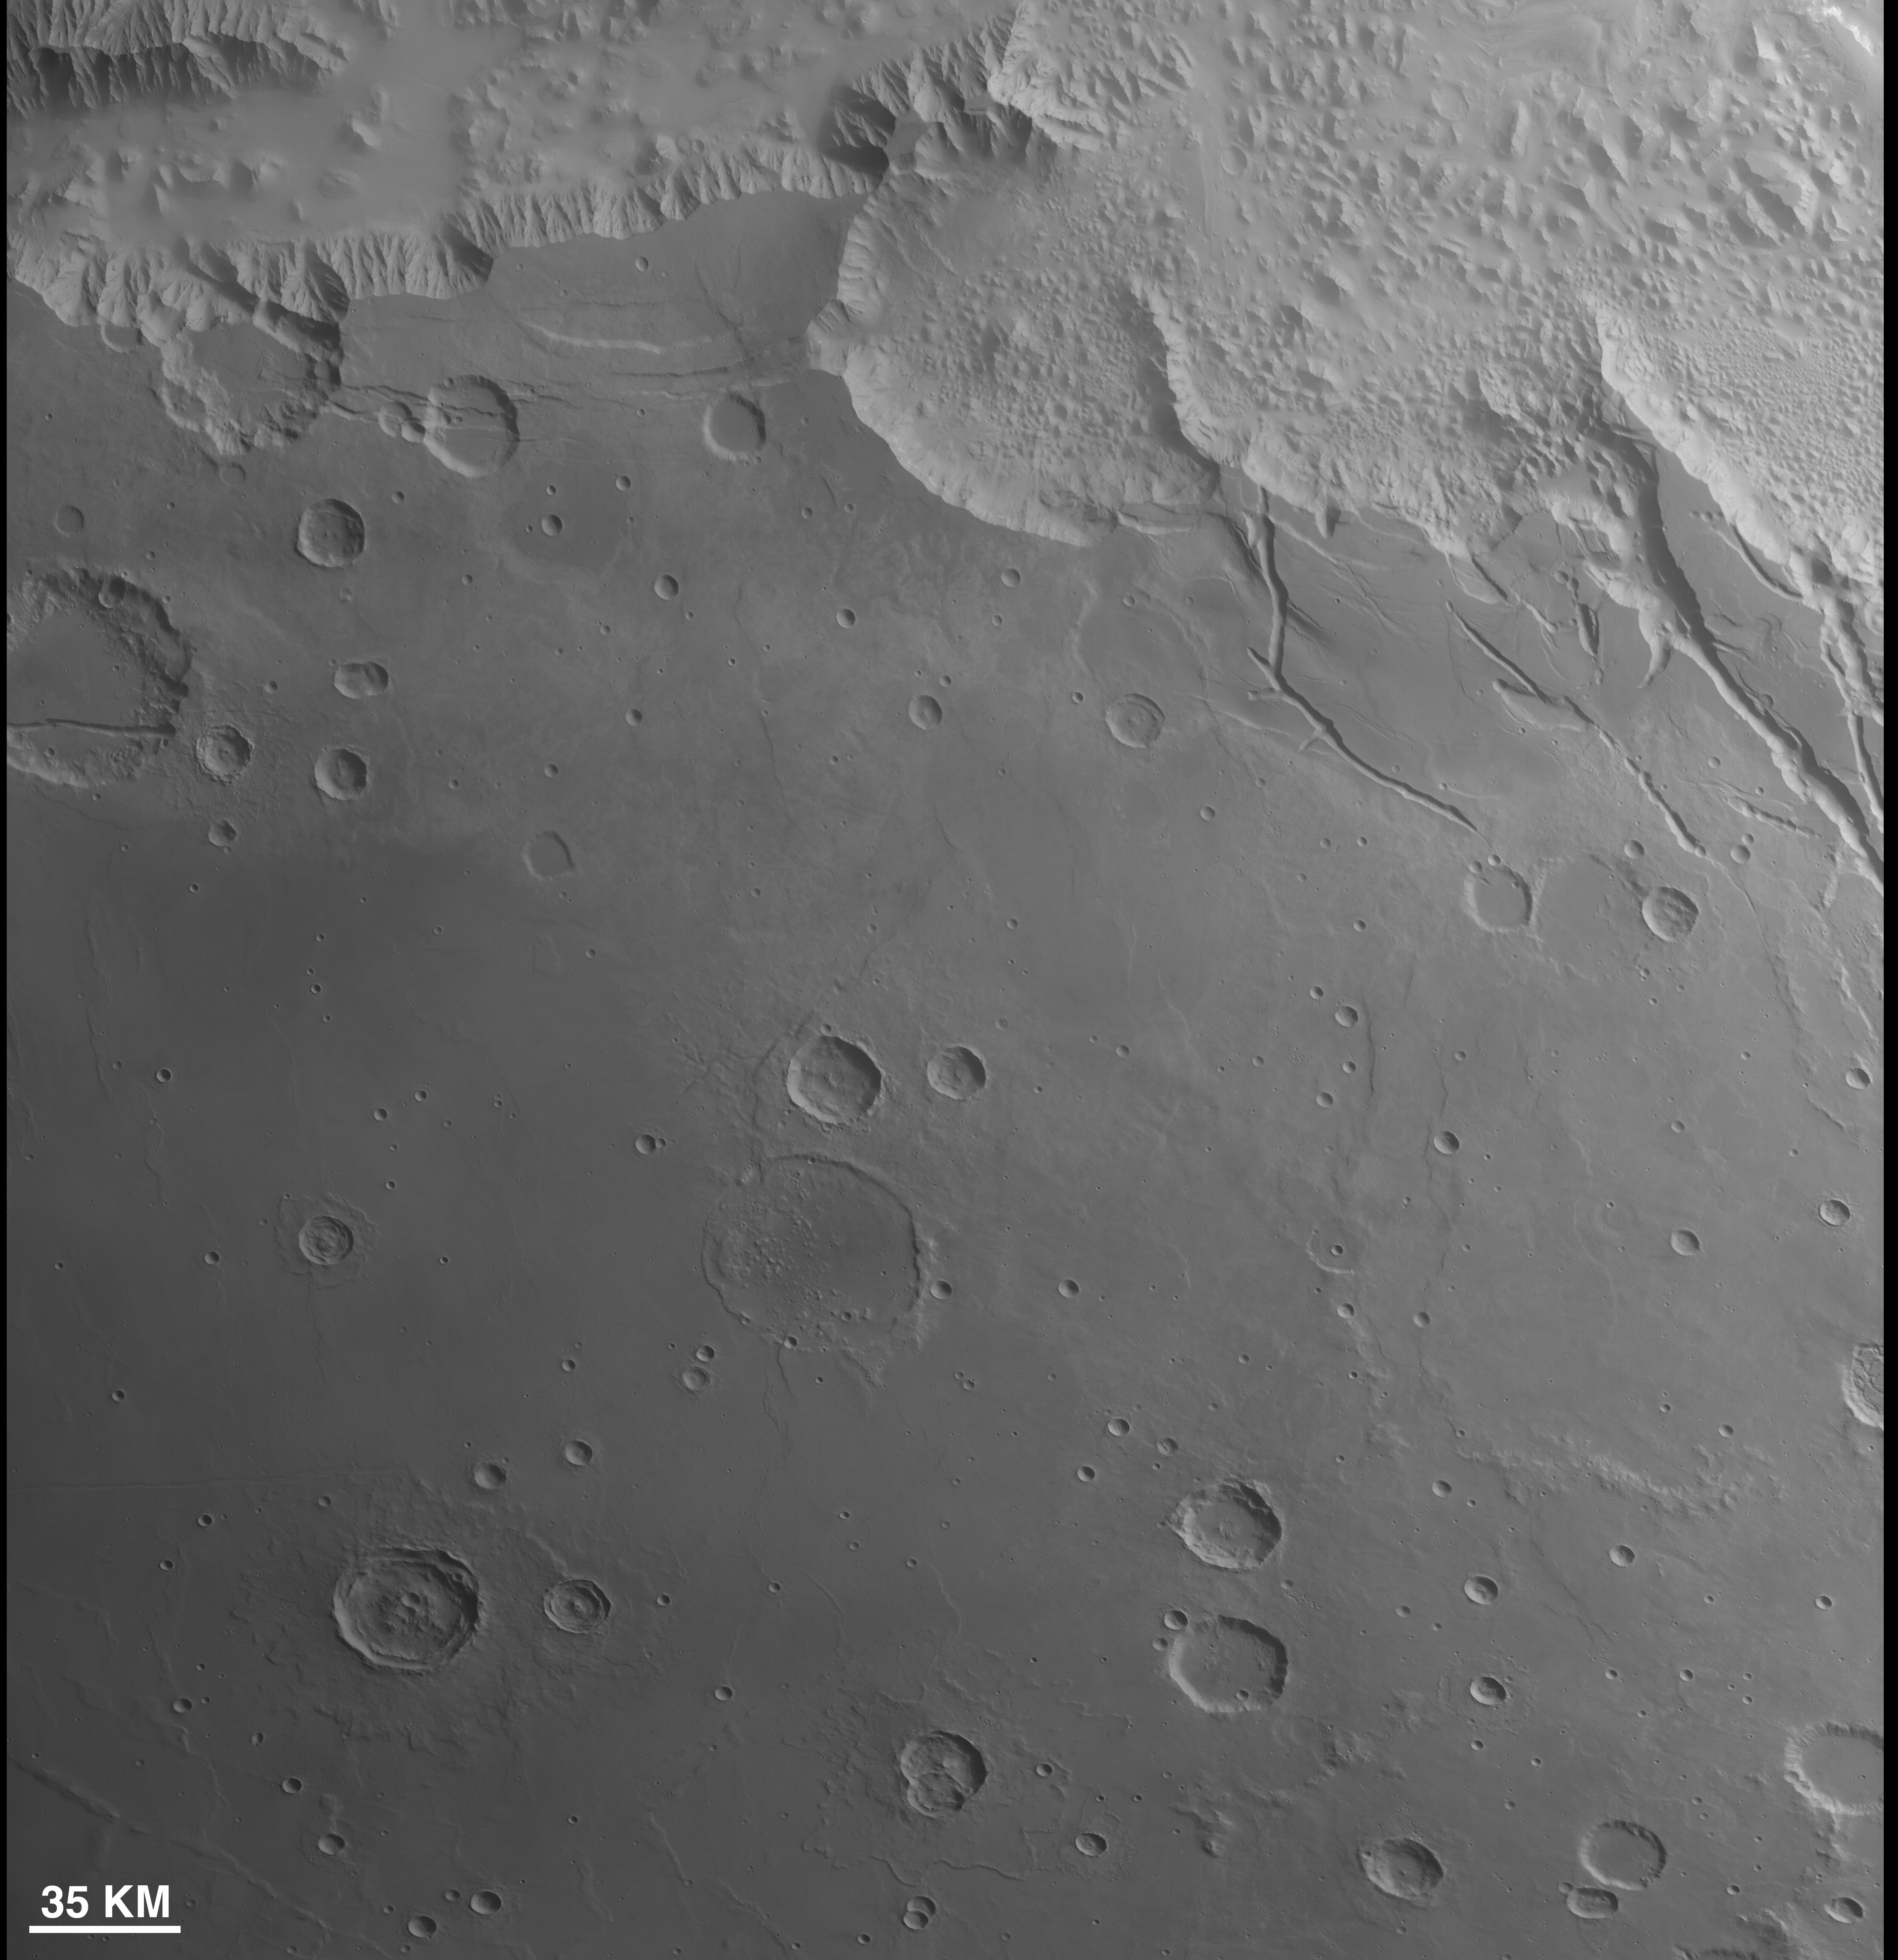

First Context Camera Image of Mars

This is the first image of Mars taken by the Context Camera on NASA’s Mars Reconnaissance Orbiter. The spacecraft began orbiting the red planet on March 10, 2006. During its 10th close approach to Mars, on March 24, it turned its cameras to view the planet’s surface. Although the images acquired were about 10 times lower in resolution than will ultimately be obtained when the spacecraft has finished reshaping its orbit for the mission’s primary science phase, these test images provide important confirmation of the performance of the cameras and the spacecraft.

This first image by the Context Camera includes some chaotic terrain at the east end of Mars’ Valles Marineris, seen along the top (northern) edge of the image. The image has a scale of about 87 meters (285 feet) per pixel, which is 14.5 times lower resolution than will be acquired during the primary science phase. Typical images from the Context Camera acquired during that phase of the mission will have a resolution of 6 meters (20 feet) per pixel, and will cover an area about 30 kilometers (18.6 miles) wide.

Note that, because these are initial, test images, there is some linear striping in the images. This results from incomplete removal of pixel-to-pixel variations in the Context Camera detector by the present calibration software. One use of the test imaging is an opportunity to fine-tune the calibrations before the primary science phase begins.

Figure 1 is a comparison of a wide-angle, red-filter image from the Mars Orbiter Camera on NASA’s Mars Global Surveyor (left) with the first Mars image from the Context Camera. The image from the Mars Orbiter Camera was taken the same day, but about 6.2 hours after the image from the Context Camera, at a local solar time of 1:42 p.m. The Context Camera image was taken at roughly 7:32 a.m., local solar time.

Figure 2 shows a color view cropped from a Mars Orbiter Camera daily global map acquired on the same day as the first two Mars images by the Context Camera. The map shows the planet as if every part could be imaged at some time between 1 p.m. and 3 p.m., that is, with early afternoon illumination. The cameras on Mars Reconnaissance Orbiter, conversely, imaged the planet during morning hours. The Mars Orbiter Camera view was obtained about four hours later in the day than the Context Camera data. Inserted into the daily global map are two grayscale views from the Context Camera. This shows that the Context Camera began imaging when it was over the southernmost portion of the chaotic terrain at the east end of the Valles Marineris. A second image was acquired several minutes later, as Mars Reconnaissance Orbiter flew southward towards the west side of the large Argyre impact basin. The tops of the two Context Camera images were obtained about 13 minutes apart.

Figure 3 the second image obtained by the Context Camera, is much longer than the first: 260 kilometers (162 miles) at its widest point and about 122 kilometers (76 miles) at its narrowest, some 1,590 kilometers (988 miles) to the south. It covers an area of about 40,000 square kilometers (about 15,400 square miles). The change in width reflects a change in altitude of the Mars Reconnaissance Orbiter as it descended southward toward the orbit’s closest point to the planet. The picture is shown here at one-third its original scale because the file size is large.

Figure 4 contains the northernmost portion of the second Context Camera image, reproduced at one-half its original scale (because of its large file size). The white box outlines the location of the first image from the orbiter’s High Resolution Imaging Science Experiment (PIA08060). The Context Camera image and the High Resolution Imaging Science Experiment image were acquired simultaneously. As with the Context Camera, the first image from the High Resolution Imaging Science Experiment was of a much lower resolution than will be obtained during the primary science phase of the Mars Reconnaissance Orbiter mission, owing to the higher altitude during this test. This figure illustrates one of the key roles that Context Camera will play during the mission — acquiring context images for the other science instruments aboard the Mars Reconnaissance Orbiter.

Credit: NASA/JPL/MSSS